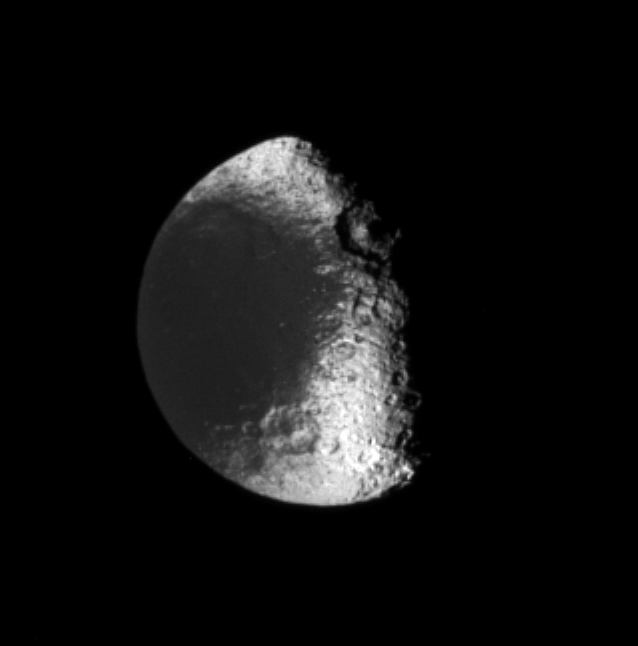

To the Relief of Iapetus

Sunlight strikes the terminator (the boundary between day and night) region on Saturn’s moon Iapetus at nearly horizontal angles, making visible the vertical relief of many features.

This view is centered on terrain in the southern hemisphere of Iapetus (1,468 kilometers, or 912 miles across). Lit terrain visible here is on the moon’s leading hemisphere. In this image, a large, central-peaked crater is notable at the boundary between the dark material in Cassini Regio and the brighter material on the trailing hemisphere.

The image was taken in visible light with the Cassini spacecraft narrow-angle camera on Jan. 22, 2006, at a distance of approximately 1.3 million kilometers (800,000 miles) from Iapetus and at a Sun-Iapetus-spacecraft, or phase, angle of 67 degrees. Resolution in the original image was 8 kilometers (5 miles) per pixel. The image has been magnified by a factor of two and contrast-enhanced to aid visibility.

The Cassini-Huygens mission is a cooperative project of NASA, the European Space Agency and the Italian Space Agency. The Jet Propulsion Laboratory, a division of the California Institute of Technology in Pasadena, manages the mission for NASA’s Science Mission Directorate, Washington, D.C. The Cassini orbiter and its two onboard cameras were designed, developed and assembled at JPL. The imaging operations center is based at the Space Science Institute in Boulder, Colo.

Credit: NASA/JPL/Space Science Institute